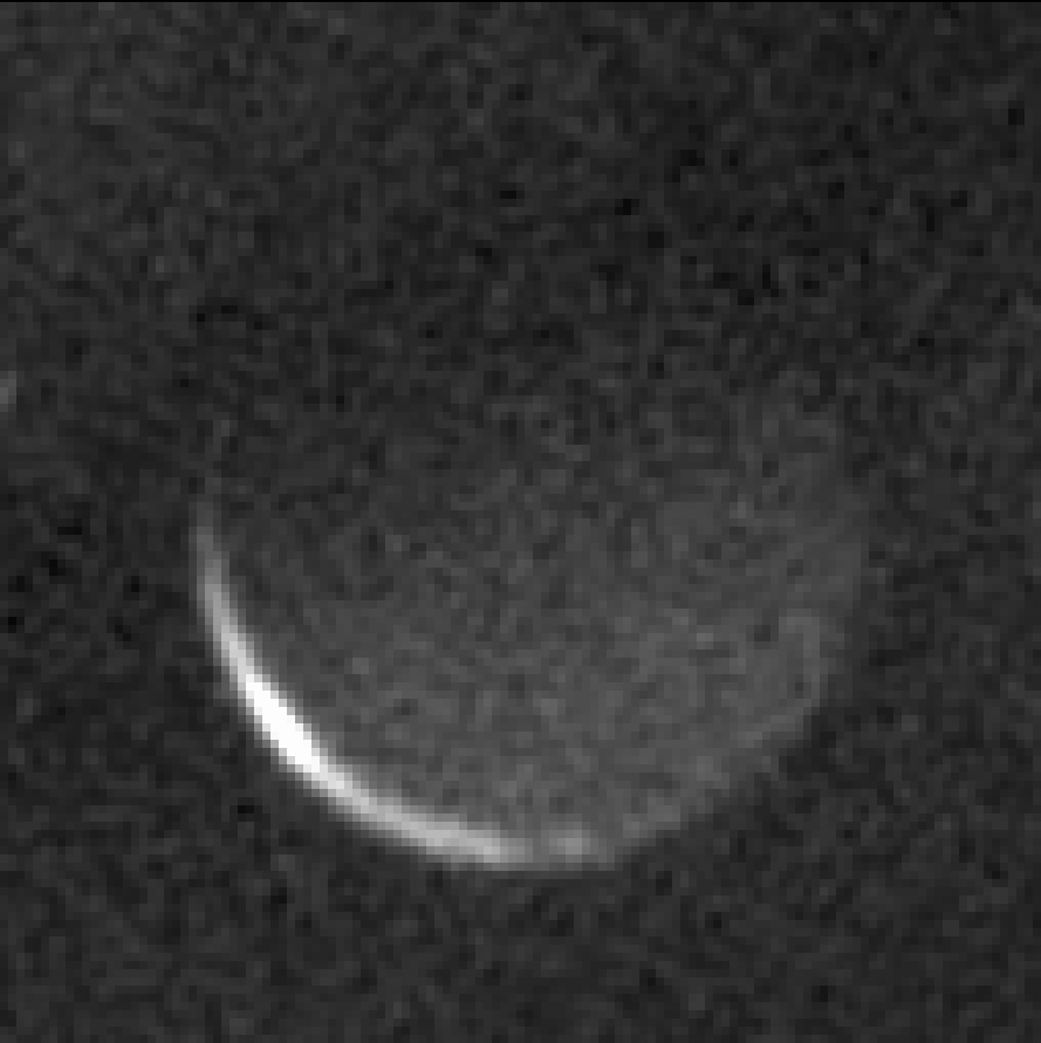

Charon’s Night Side

After its close approach to Pluto in July 2015, NASA’s New Horizons spacecraft snapped this hauntingly beautiful image of the night side of Pluto’s largest moon, Charon.

Only an imager on the far side of Pluto could catch such a view, with a bright, thin sliver of Charon near the lower left illuminated by the sun. Night has fallen over the rest of this side of Charon, yet despite the lack of sunlight over most of the surface, Charon’s nighttime landscapes are still faintly visible by light softly reflected off Pluto, just as “Earthshine” lights up a new moon each month. Charon is 750 miles (1,214 kilometers) in diameter, approximately as wide as Texas.

Scientists on the New Horizons team are using this and similar images to map portions of Charon otherwise not visible during the flyby. This includes Charon’s south pole – toward the top of this image — which entered polar night in 1989 and will not see sunlight again until 2107. Charon’s polar temperatures drop to near absolute zero during this long winter.

This combination of 16 one-second exposures was taken by New Horizons’ Long Range Reconnaissance Imager (LORRI) at 2:30 UT on July 17, 2015, nearly three days after closest approach to Pluto and Charon, from a range of 1.9 million miles (3.1 million kilometers).

The Johns Hopkins University Applied Physics Laboratory in Laurel, Maryland, designed, built, and operates the New Horizons spacecraft, and manages the mission for NASA’s Science Mission Directorate. The Southwest Research Institute, based in San Antonio, leads the science team, payload operations and encounter science planning. New Horizons is part of the New Frontiers Program managed by NASA’s Marshall Space Flight Center in Huntsville, Alabama.

Credit: NASA/Johns Hopkins University Applied Physics Laboratory/Southwest Research Institute